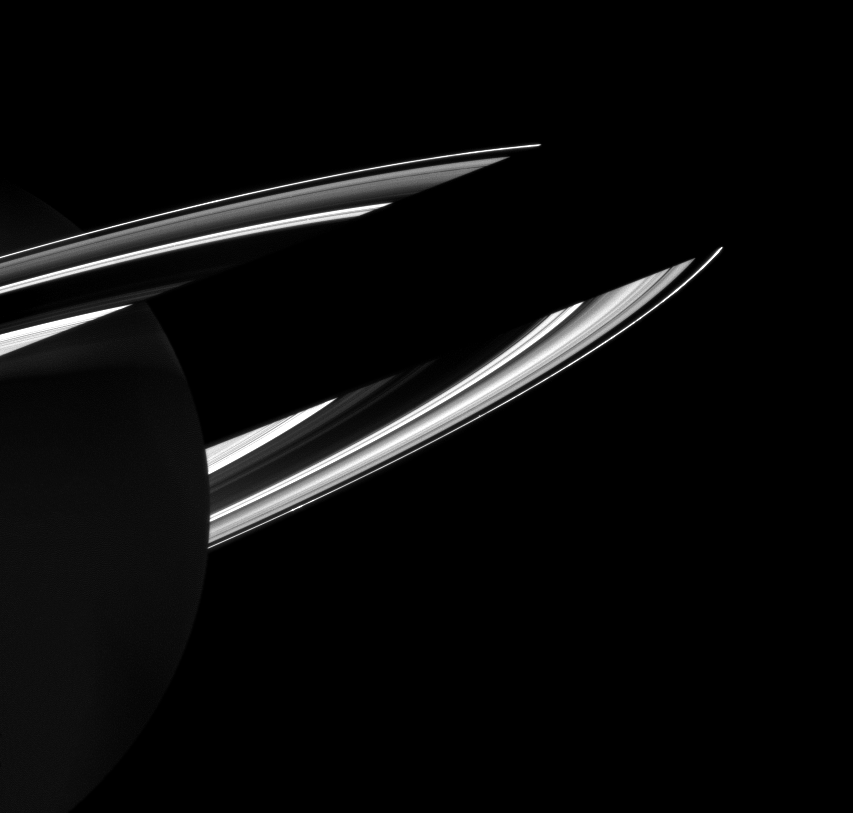

Shadow and Ringshine

Saturn casts its shadow on the rings in this Cassini image that also shows how the rings reflect sunlight onto the dark side of the planet. Here Saturn appears dimly illuminated by this ringshine.

This view looks toward the southern, unilluminated side of the rings from about 10 degrees below the ringplane.

The image was taken in visible blue light with the Cassini spacecraft wide-angle camera on Jan. 2, 2010. The view was obtained at a distance of approximately 2.3 million kilometers (1.4 million miles) from Saturn and at a Sun-Saturn-spacecraft, or phase, angle of 102 degrees. Image scale is 131 kilometers (81 miles) per pixel.

The Cassini-Huygens mission is a cooperative project of NASA, the European Space Agency and the Italian Space Agency. The Jet Propulsion Laboratory, a division of the California Institute of Technology in Pasadena, manages the mission for NASA’s Science Mission Directorate, Washington, D.C. The Cassini orbiter and its two onboard cameras were designed, developed and assembled at JPL. The imaging operations center is based at the Space Science Institute in Boulder, Colo.

Credit: NASA/JPL/Space Science Institute